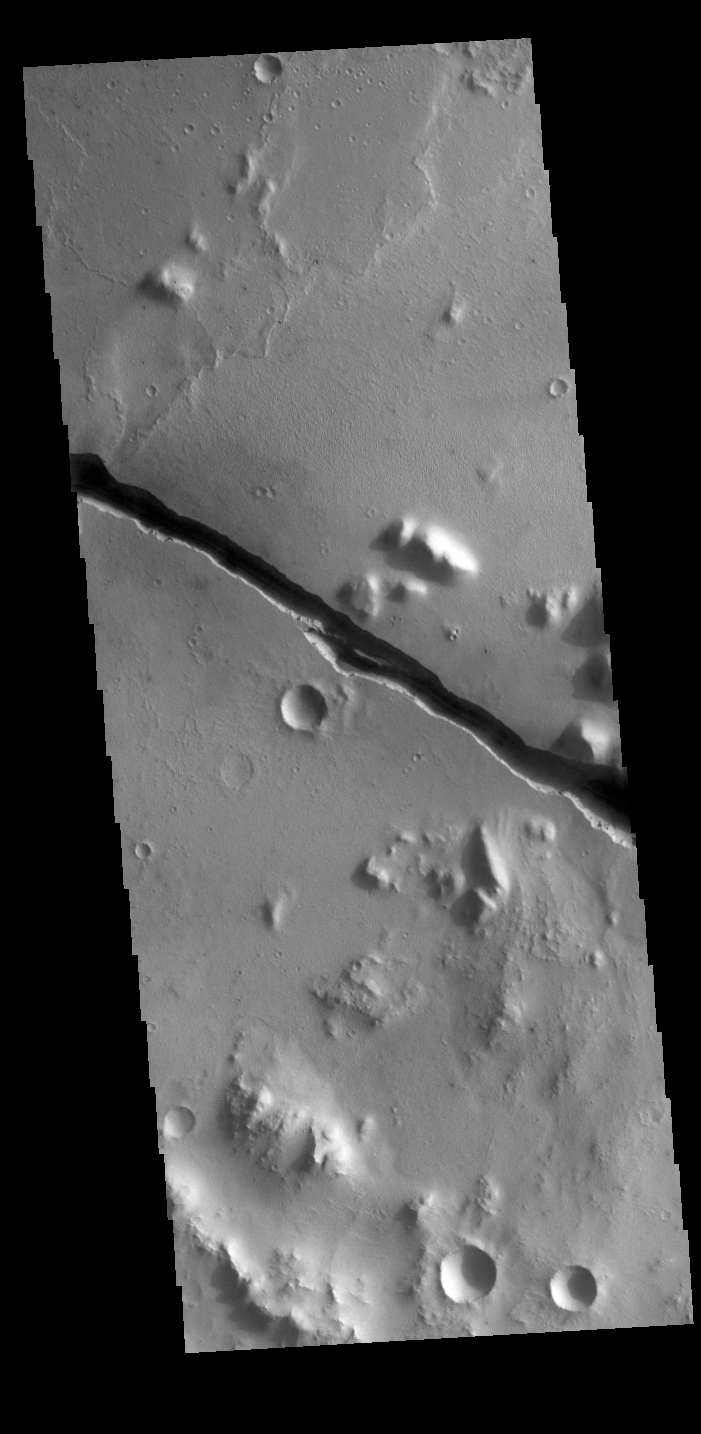

Cerberus Fossae

Today’s VIS image shows part of Cerberus Fossae. These large graben cut across the Tartarus Montes in Elysium Planitia. A graben forms when large blocks of material slide downward between paired faults in regions of extensional stresses. The straight sides and uniform depths are indications that these are tectonic features rather than channels caused by fluid erosion. Cerberus Fossae graben are 1235 km long, approximately the distance between Los Angeles, California and Albuquerque, New Mexico.

Credit: NASA/JPL-Caltech/ASU